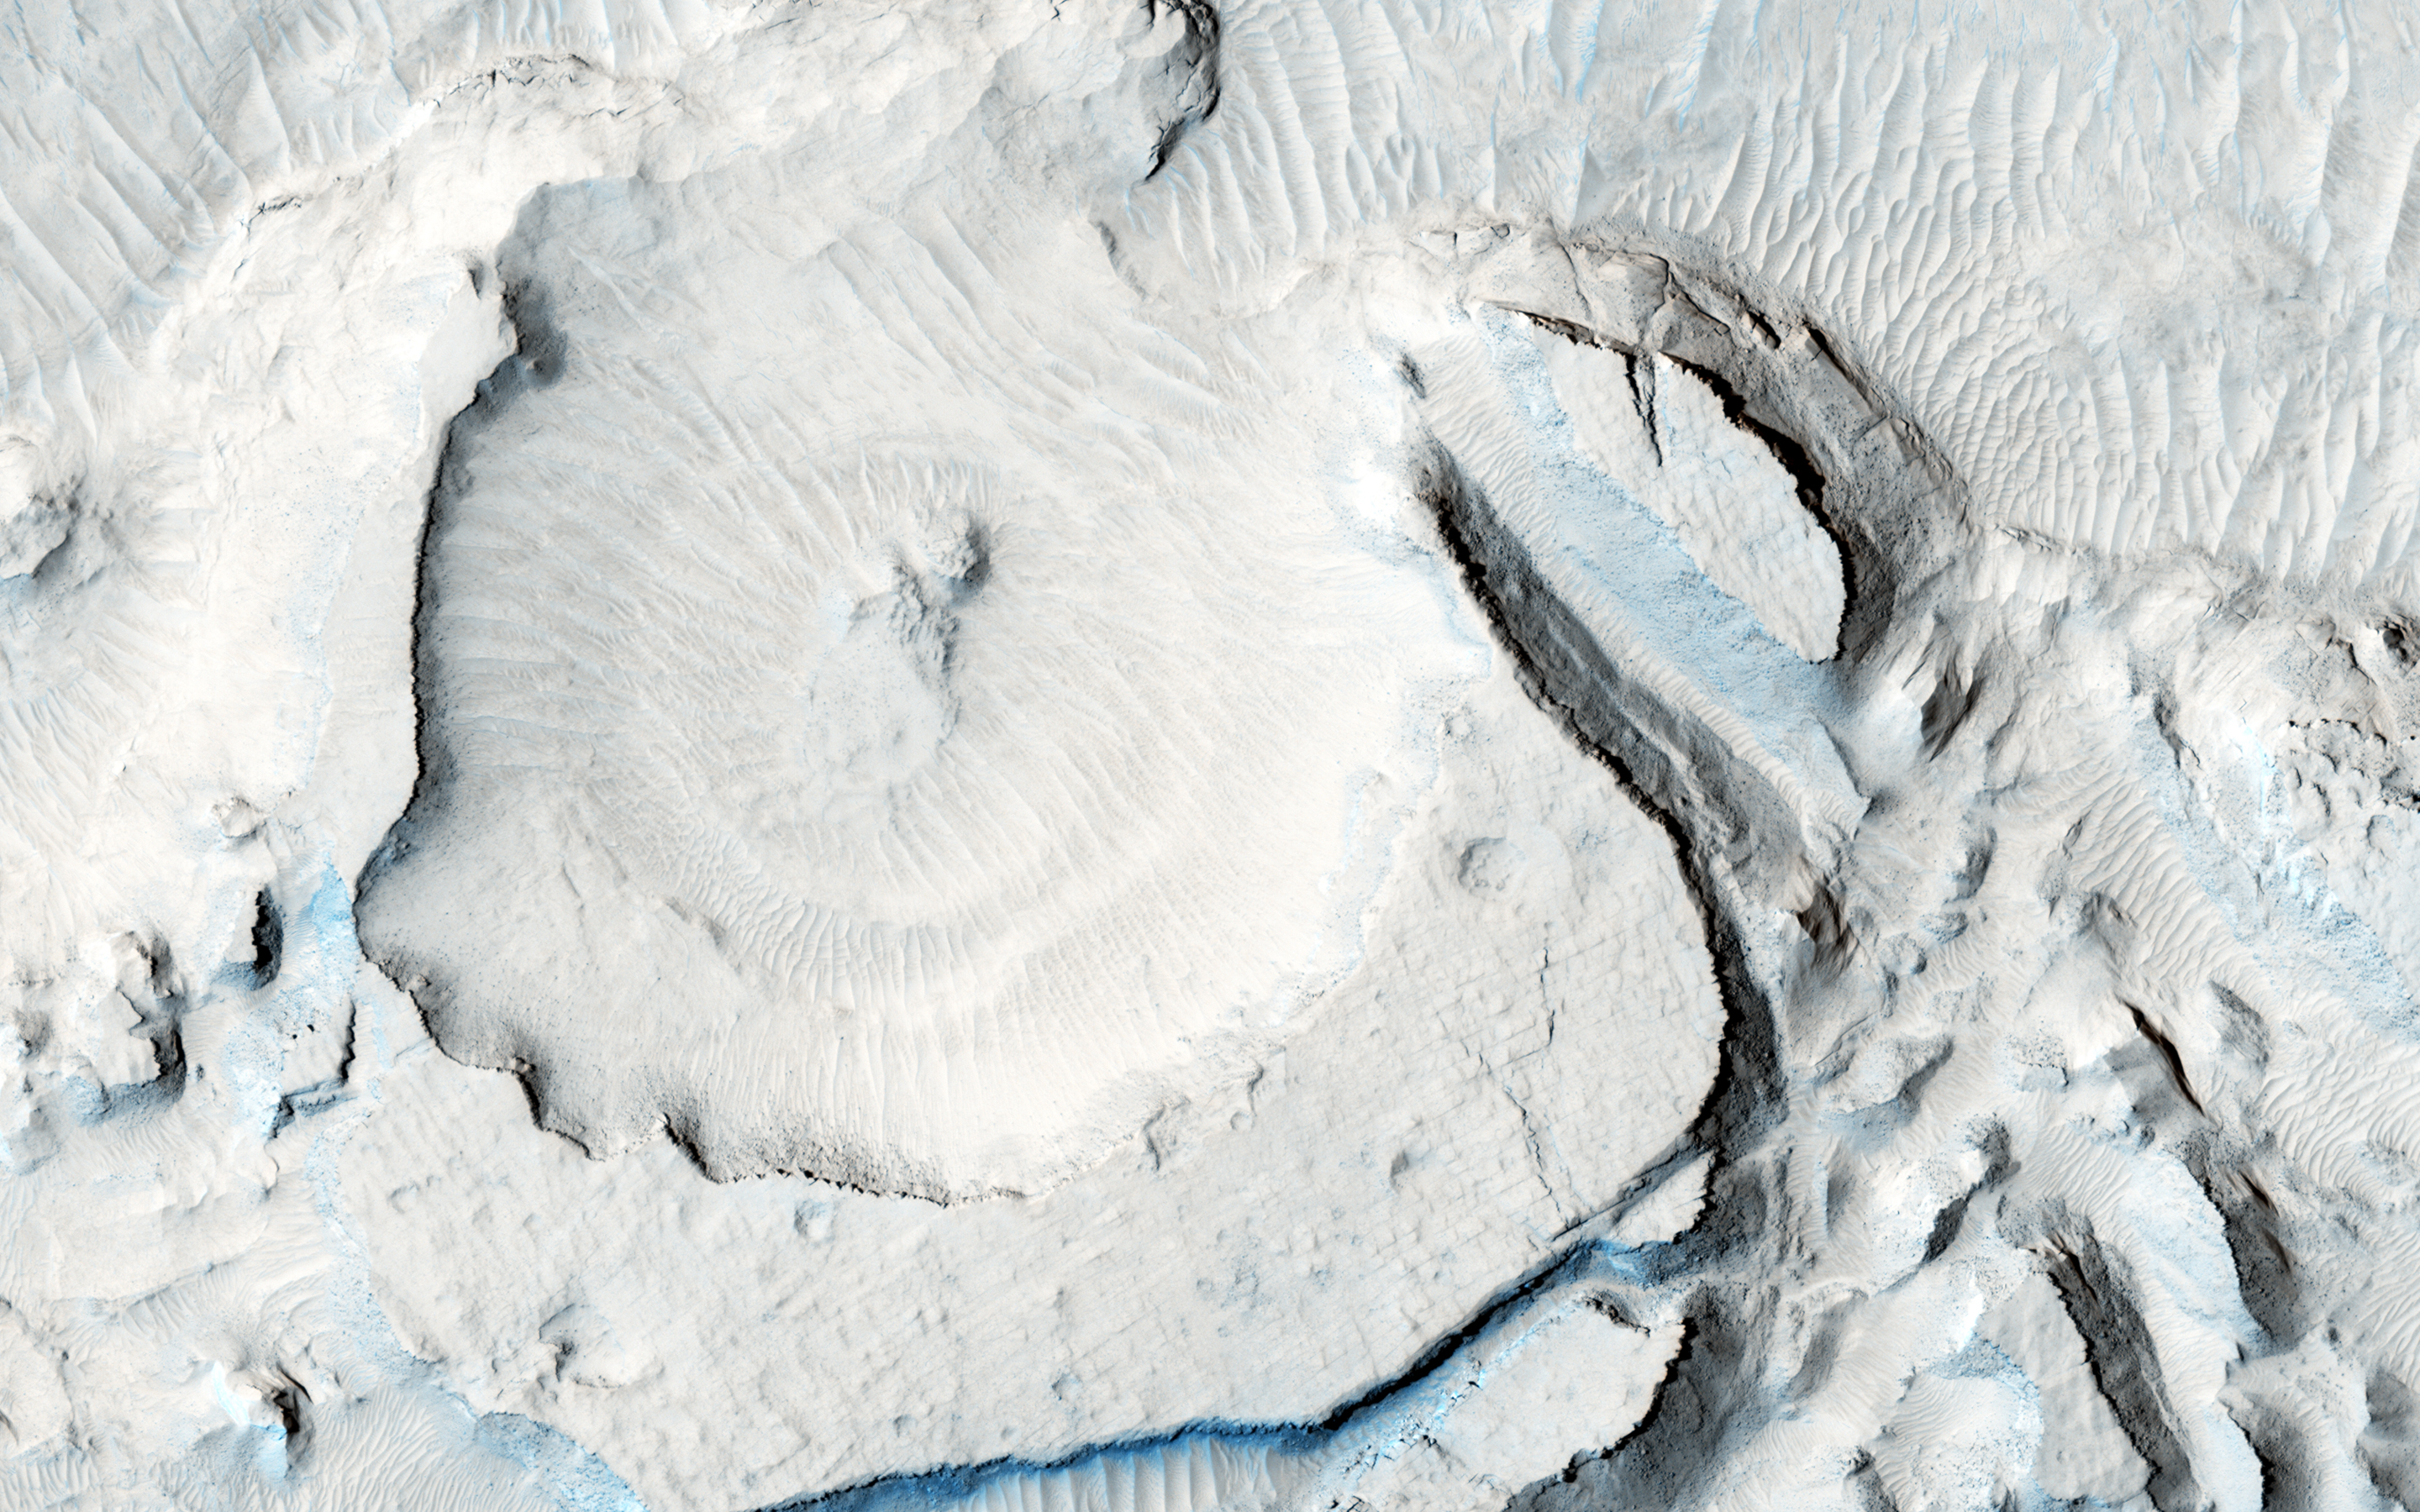

Rounded Mounds in Northern Arabia Terra

These rounded, mysterious mounds occur along the floor of a depression in northern Arabia Terra. The mound surface has many parallel troughs that contain light-toned transverse aeolian (e.g., formed by the wind) ridges oriented perpendicular to the trough walls.

The resolution of this image will help assess the nature and grain size of the sediment that makes up these mounds and whether layering is present, ultimately helping to constrain the environment in which these mounds formed.

This is a stereo pair with ESP_043201_2160.

The University of Arizona, Tucson, operates HiRISE, which was built by Ball Aerospace & Technologies Corp., Boulder, Colo. NASA’s Jet Propulsion Laboratory, a division of the California Institute of Technology in Pasadena, manages the Mars Reconnaissance Orbiter Project for NASA’s Science Mission Directorate, Washington.

Credit: NASA/JPL-Caltech/Univ. of Arizona